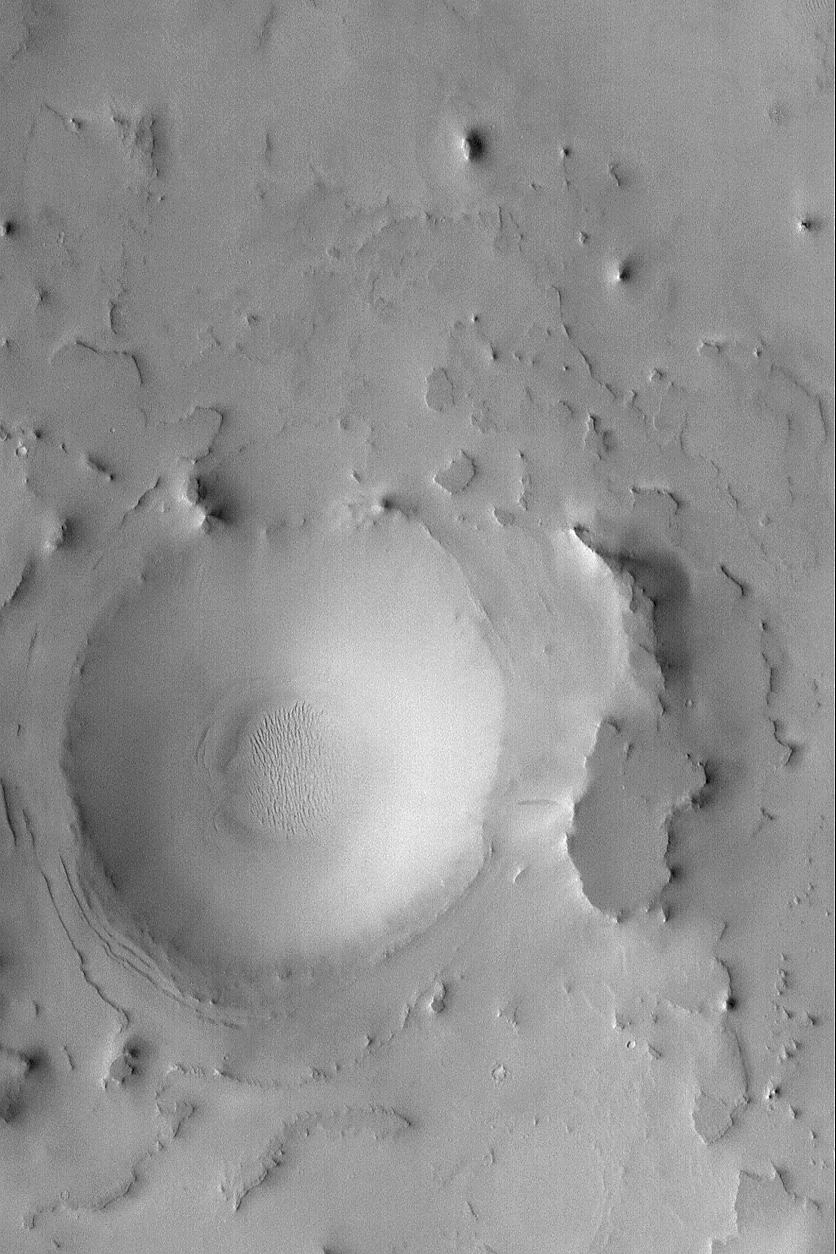

Exhumed Arabian Crater

26 August 2004
Eastern Arabia Terra shares many attributes with western Arabia and Sinus Meridiani. In particular, it is a region of vast layered rock within which are interbedded filled and buried craters and valleys. Erosion has subsequently re-exposed many of these landforms, including the exhumed and eroded crater shown in this Mars Global Surveyor (MGS) Mars Orbiter Camera (MOC) image. Following the period in which erosion occurred, the region was blanketed by dust. This image is located near 22.5°N, 318.4°W, and covers an area about 3 km (1.9 mi) across. Sunlight illuminates the scene from the left/lower left.

Credit: NASA/JPL/Malin Space Science Systems